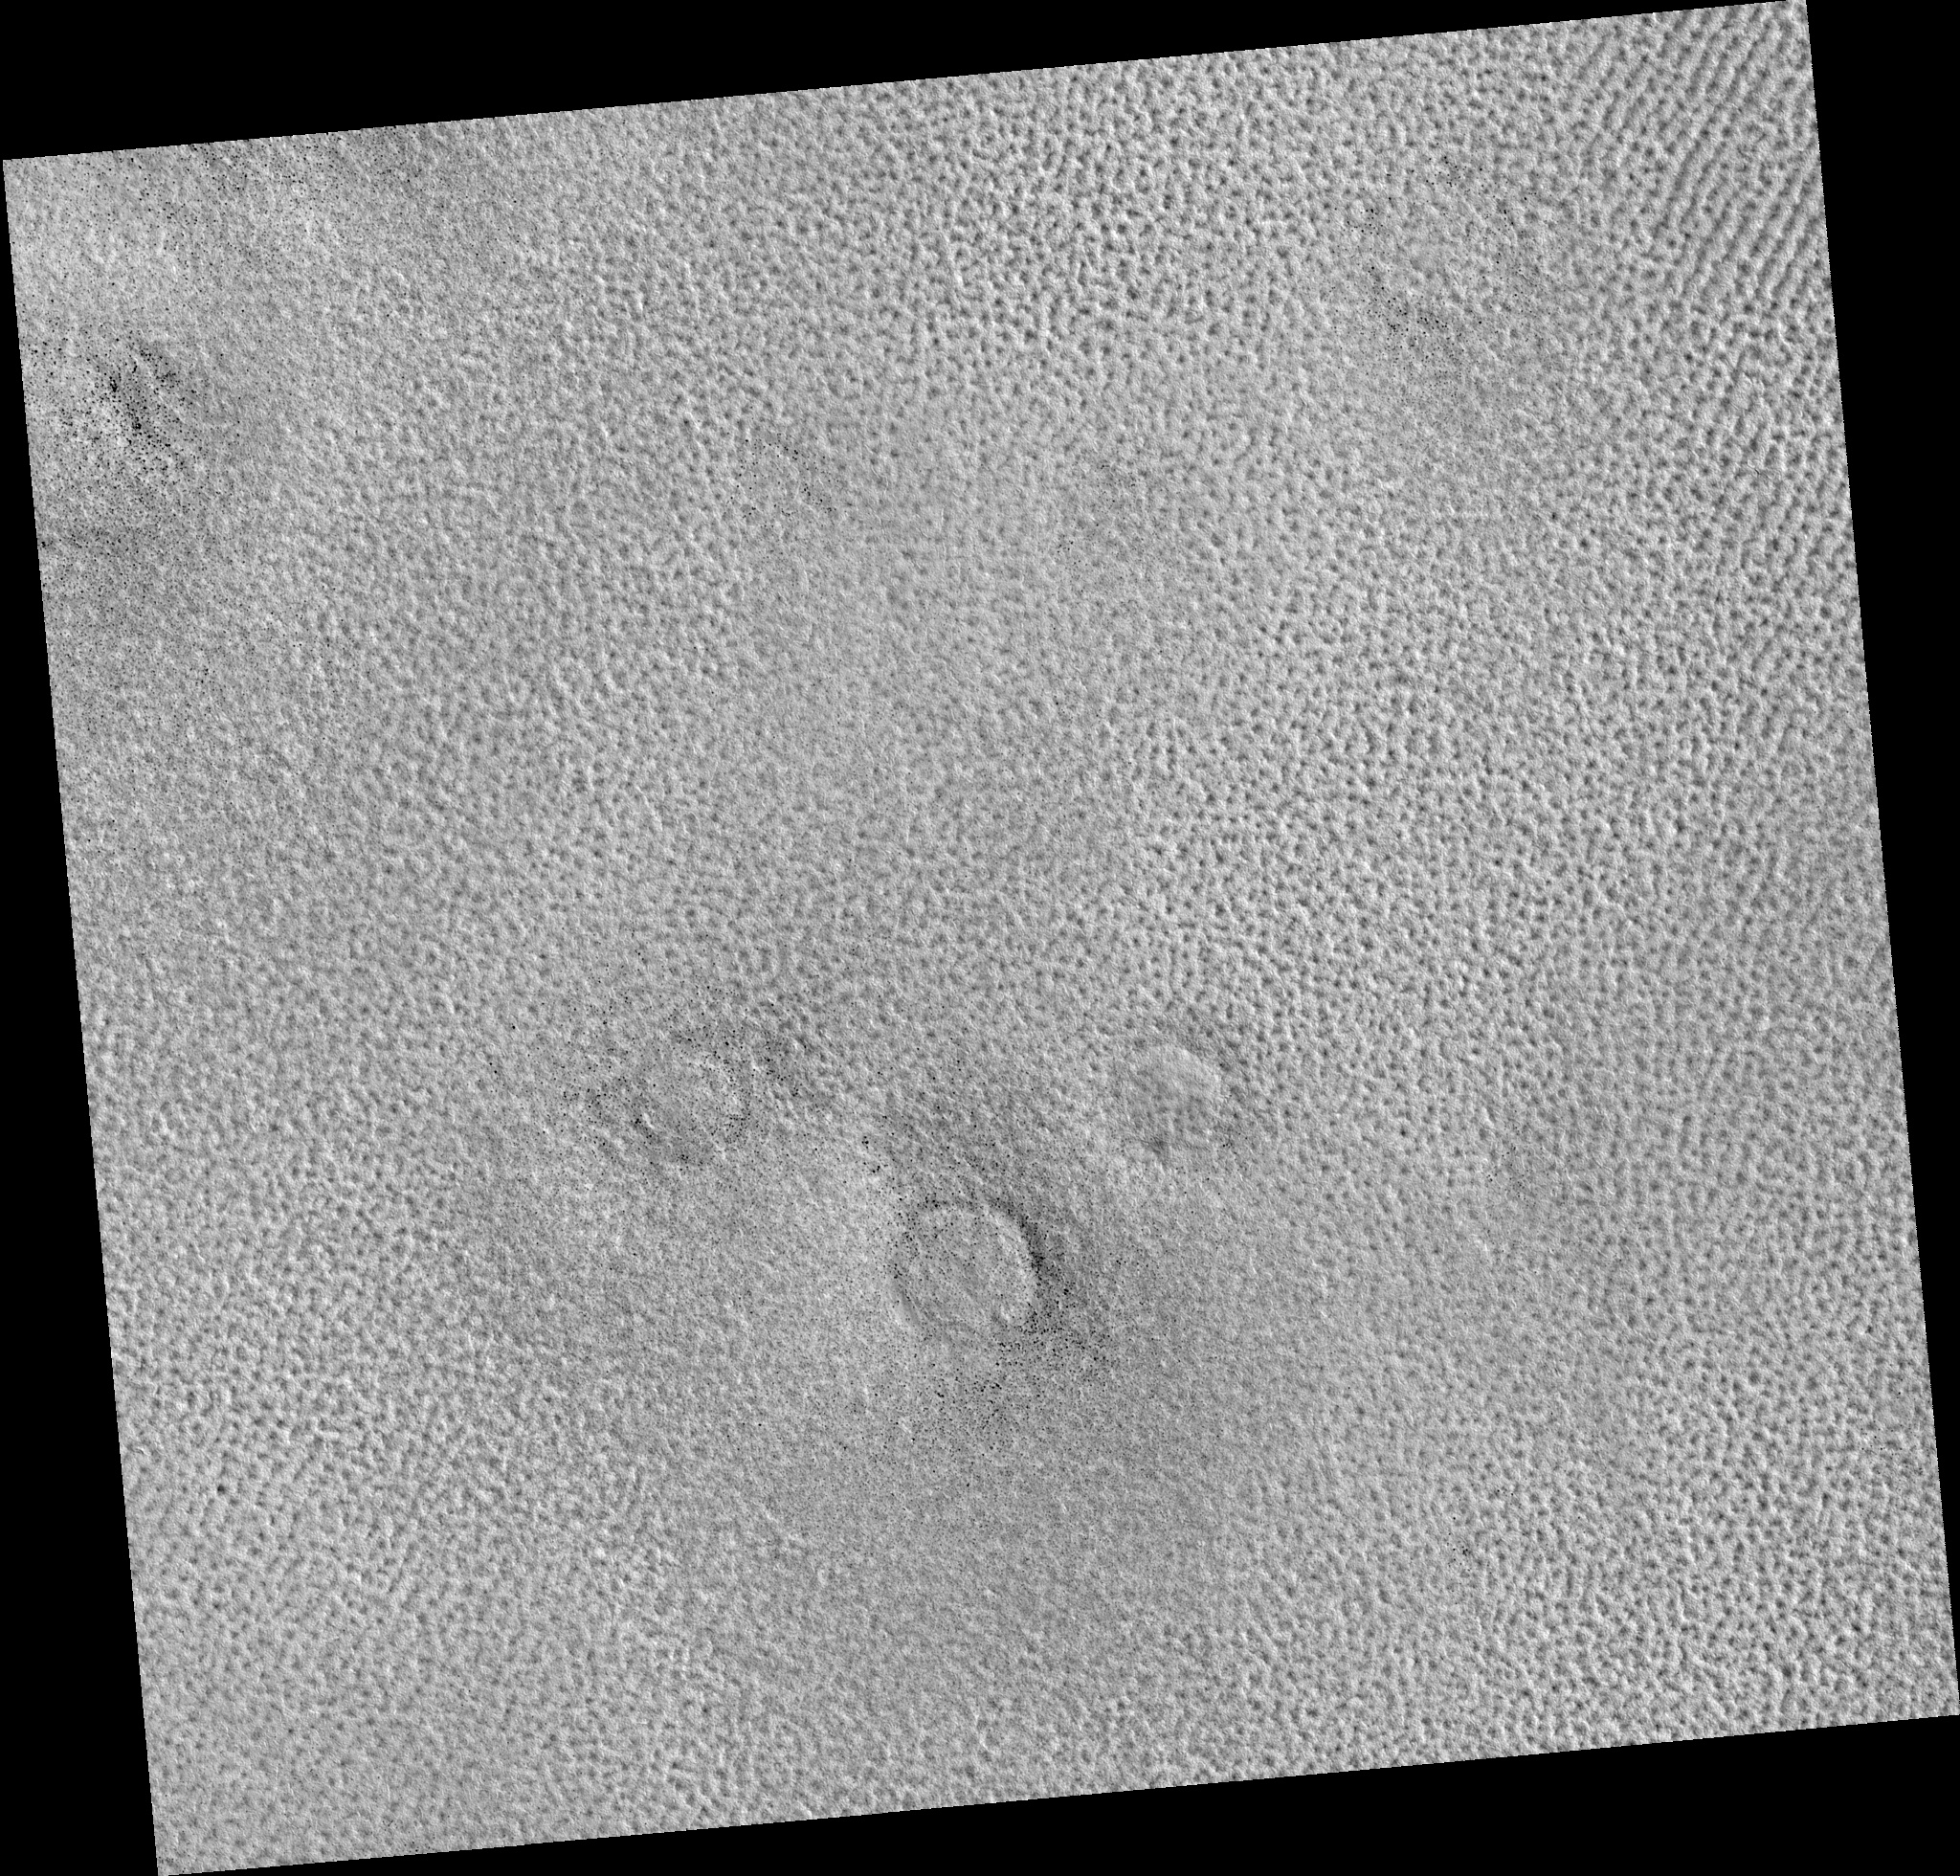

Northern Plains

Image PSP_001343_2510 was taken by the High Resolution Imaging Science Experiment (HiRISE) camera onboard the Mars Reconnaissance Orbiter spacecraft on November 9, 2006. The complete image is centered at 70.8 degrees latitude, 124.0 degrees East longitude. The range to the target site was 325.2 km (203.3 miles). At this distance the image scale is 32.5 cm/pixel (with 1 x 1 binning) so objects ~98 cm across are resolved. The image shown here has been map-projected to 25 cm/pixel. The image was taken at a local Mars time of 3:18 PM and the scene is illuminated from the west with a solar incidence angle of 60 degrees, thus the sun was about 30 degrees above the horizon. At a solar longitude of 132.7 degrees, the season on Mars is Northern Summer.

NASA’s Jet Propulsion Laboratory, a division of the California Institute of Technology in Pasadena, manages the Mars Reconnaissance Orbiter for NASA’s Science Mission Directorate, Washington. Lockheed Martin Space Systems, Denver, is the prime contractor for the project and built the spacecraft. The High Resolution Imaging Science Experiment is operated by the University of Arizona, Tucson, and the instrument was built by Ball Aerospace and Technology Corp., Boulder, Colo.

Credit: NASA/JPL/Univ. of Arizona